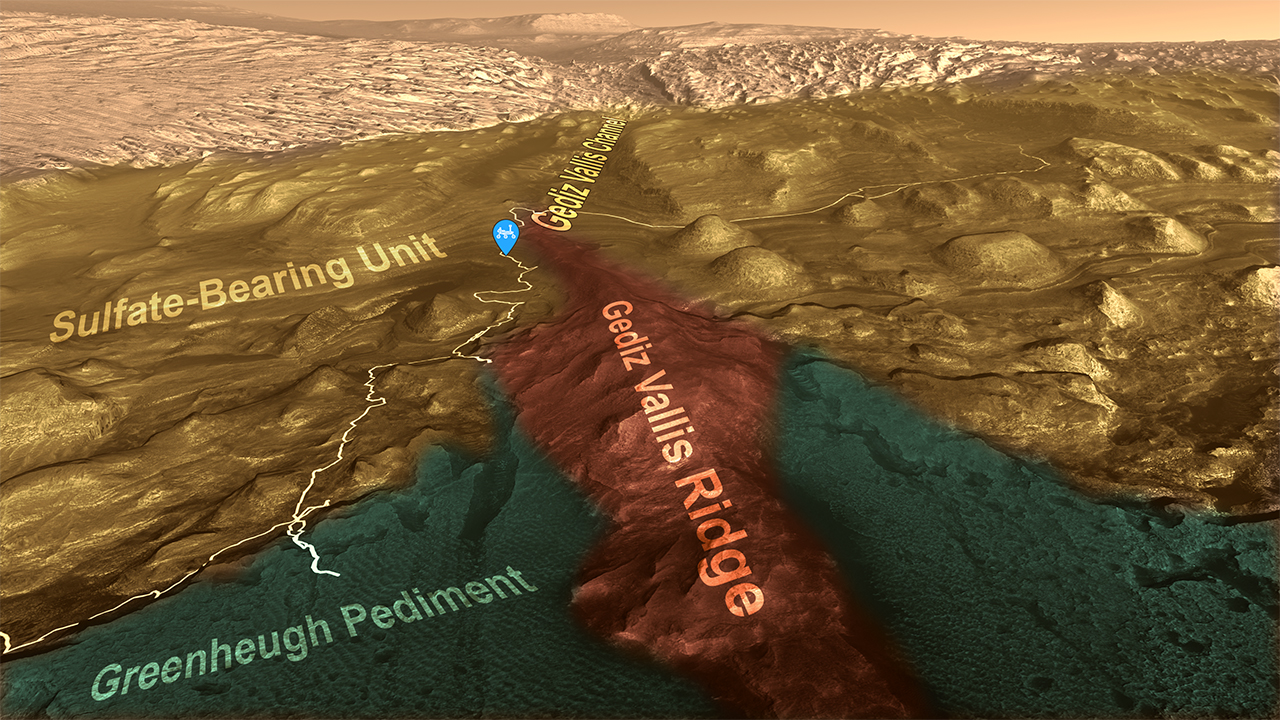

Curiosity’s Path to Gediz Vallis Ridge and Beyond

This animation shows the route NASA’s Curiosity Mars rover has taken while driving up the lower part of 3-mile-tall (5-kilometer-tall) Mount Sharp. In August 2023, Curiosity was near the top end of Gediz Vallis Ridge (shown in red.) The rover’s past and future path is illustrated by the pale line through the landscape.

Different layers of Mount Sharp represent different eras of Martian history. As Curiosity ascends, scientists learn more about how the landscape changed over time. The rover is currently in the sulfate-bearing unit (colored gold in this animation), which may be the highest elevation layer it will ever visit. Sulfates are salty minerals that form as water is drying up, and the sulfate-bearing layer is believed to represent a transition to a drier climate 3 billion years ago on ancient Mars. (The green-colored area, the Greenheugh Pediment, is a separate layer that cuts across the sulfate-bearing unit and the clay-bearing unit, which the rover explored from 2019 until entering the sulfate-bearing unit last year.)

Near the top of this animation is Gediz Vallis Channel, a snake-like path reminiscent of river channels on Earth. Further down, the channel is buried by debris flows that carried mud and boulders farther down the mountain. That material – most of it from the upper layers of Mount Sharp – is believed to have spread into a debris fan that was later eroded by wind into the towering Gediz Vallis Ridge. The ridge is thus a rare opportunity to study material from higher-elevation layers Curiosity will never reach.

Curiosity sought to visit the ridge several times in the past, including when it tried to drive across the Greenheugh Pediment. The rover was forced to turn back (as seen in the lower left of the animation) because of knife-sharp “gator-back” rocks that would have damaged its wheels. Other attempts to reach the ridge proved too steep.

Finally, after one of the most difficult climbs the mission has faced, Curiosity arrived Aug. 14, 2023, at an area where it could study the long-sought ridge with its 7-foot (2-meter) robotic arm.

Curiosity was built by NASA’s Jet Propulsion Laboratory, which is managed by Caltech in Pasadena, California. JPL leads the mission on behalf of NASA’s Science Mission Directorate in Washington.

Credit: NASA/JPL-Caltech/ESA/University of Arizona/JHUAPL/MSSS/USGS Astrogeology Science Center